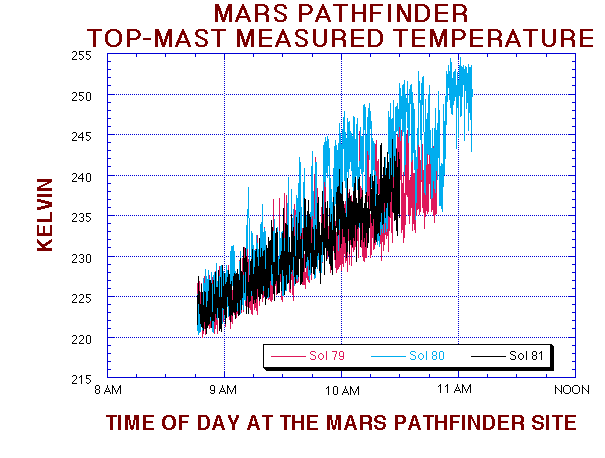

MPF Top-Mast Measured Temperature

This temperature figure shows the change in the mean and variance of the temperature fluctuations at the Pathfinder landing site. Sol 79 and 80 are very similar, with a significant reduction of the mean and variance on Sol 81. The science team suspects that a cold front has past of the landing sight between Sols 80 and 81.

Mars Pathfinder is the second in NASA’s Discovery program of low-cost spacecraft with highly focused science goals. The Jet Propulsion Laboratory, Pasadena, CA, developed and manages the Mars Pathfinder mission for NASA’s Office of Space Science, Washington, D.C. JPL is a division of the California Institute of Technology (Caltech).

Photojournal note: Sojourner spent 83 days of a planned seven-day mission exploring the Martian terrain, acquiring images, and taking chemical, atmospheric and other measurements. The final data transmission received from Pathfinder was at 10:23 UTC on September 27, 1997. Although mission managers tried to restore full communications during the following five months, the successful mission was terminated on March 10, 1998.

Credit: NASA/JPL/ASU